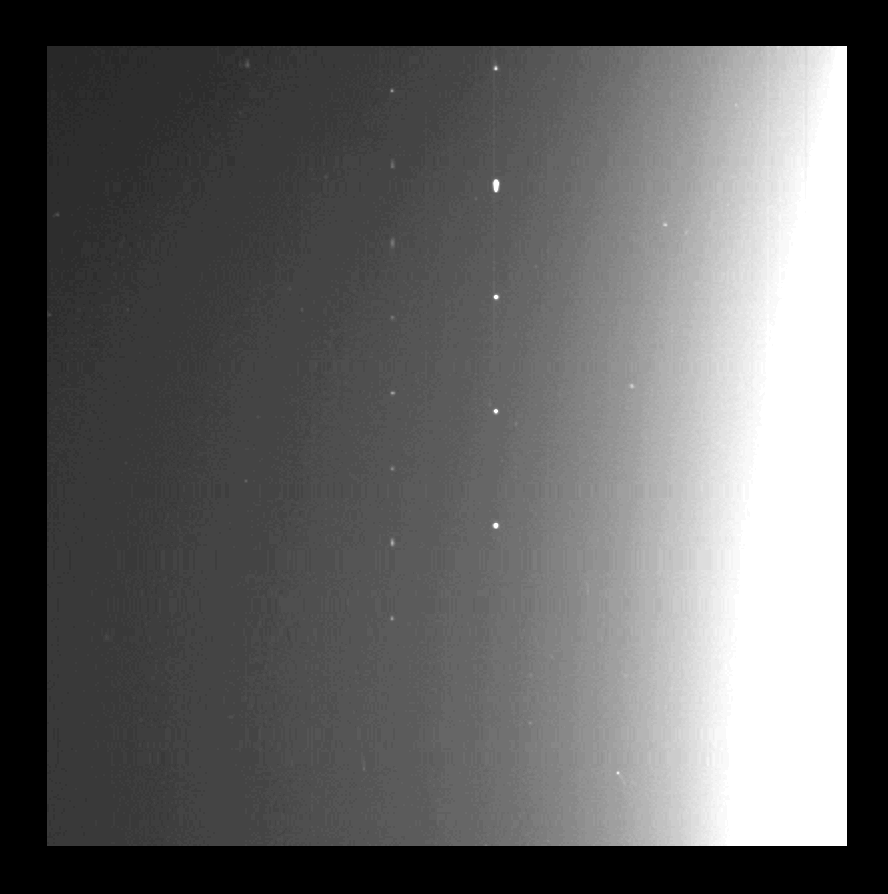

Galileo Optical Experiment (GOPEX)

Two sets of laser pulses transmitted from Earth to a spacecraft over a distance of 1.4 million kilometers (870,000 miles) in a communications experiment are shown in this long-exposure image made by the Galileo spacecraft’s imaging system. In the image, taken on Dec. 10, second day of the 8-day experiment, the sunlit part of the planet (west central United States) is to the right, the night side to the left. The camera was scanned from bottom to top of the frame (approximately south to north), smearing terrain features but showing individual pulses. The five larger spots in a vertical column near the pre-dawn centerline of the frame represent pulses from the U.S. Air Force Phillips Laboratory’s Starfire Optical Range near Albuquerque, NM, at a pulse rate of 10 Hz. Those to the left are from the Jet Propulsion Laboratory’s Table Mountain Observatory near Wrightwood, CA, at a rate of 15 Hz. Spots near the day/night terminator to the right are noise events not associated with the laser transmissions. The experiment, called GOPEX (Galileo Optical Experiment), is demonstrating a laser “uplink” from Earth to spacecraft. Laser “downlinks” may be used in the future to send large volumes of data from spacecraft to Earth. The experiment is operated by JPL’s Tracking and Data Acquisition Technology Development Office for NASA’s Office of Space Communications Advanced Systems Proqram.

Credit: NASA/JPL